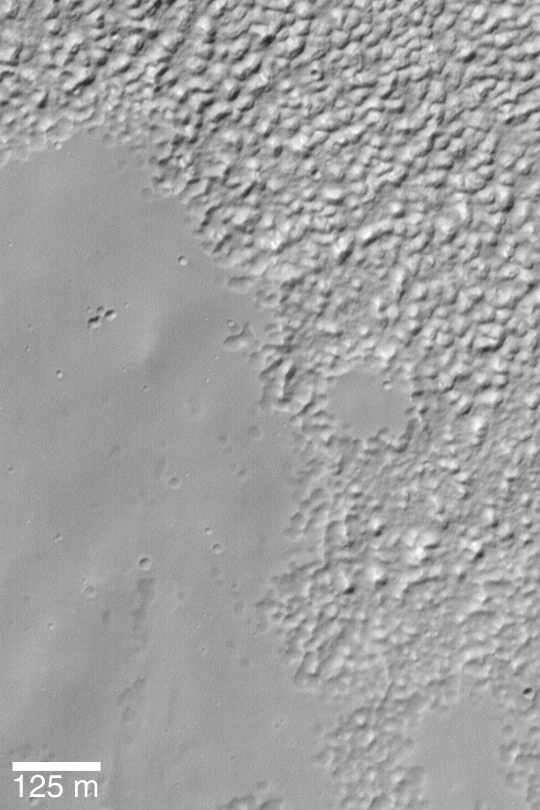

Martian “Ground Rot”

MGS MOC Release No. MOC2-355, 9 May 2003

This Mars Global Surveyor (MGS) Mars Orbiter Camera (MOC) image shows a typical southern mid-latitude surface at very high resolution. The smooth-surfaced material (mostly on the left and lower left sides of the image) erodes and breaks down into the knobby terrain (seen at the top and right). The exact cause of this degradation of smooth-surfaced material at middle latitudes is unknown. One speculation is that the materials are a mixture of water ice, dust, and silt; when the ice sublimes away, it leaves behind the knobby terrain. The image is located near 37.0°S, 84.0°W. Sunlight illuminates the scene from the upper left.

Credit: NASA/JPL/Malin Space Science Systems